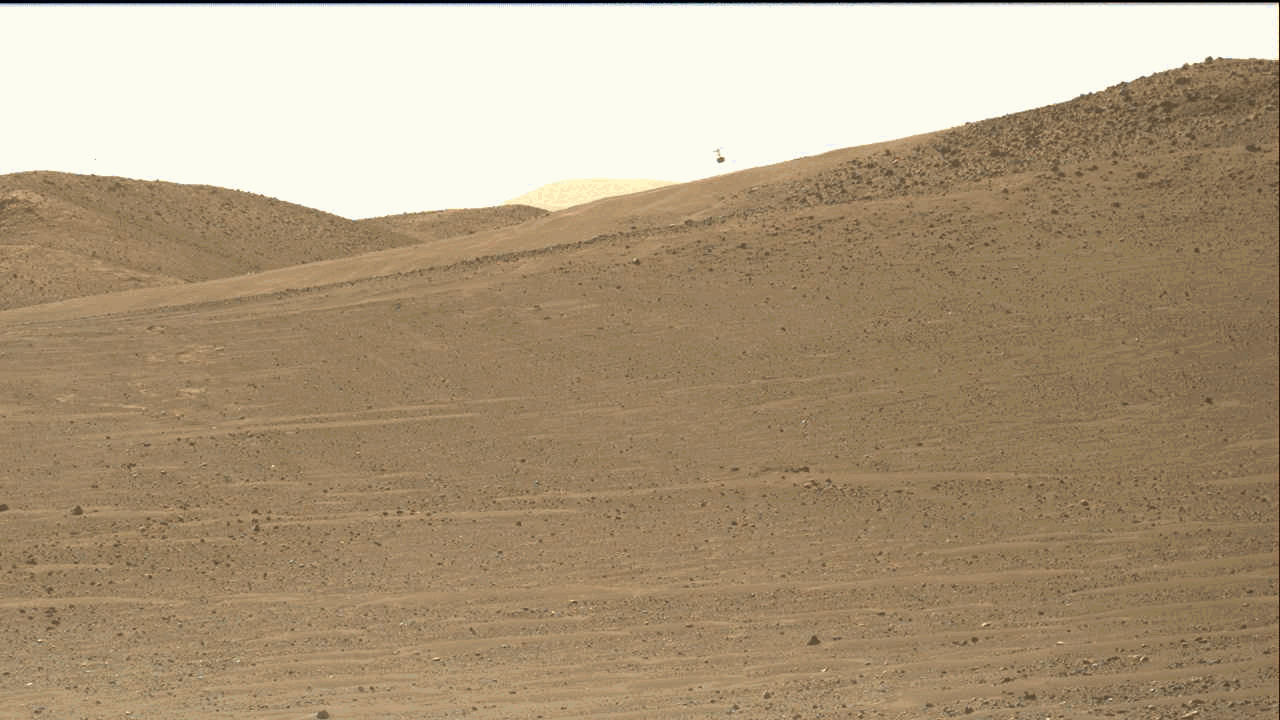

Perseverance’s Mastcam-Z Views Ingenuity’s 47th Takeoff

NASA’s Ingenuity Mars Helicopter is seen here at the starting point of its 47th flight on Mars. This video shows the dust initially kicked up by the helicopter’s spinning rotors, as well as Ingenuity taking off, hovering, and beginning its 1,444-foot (440-meter) journey to the southwest. The rotorcraft landed – off camera – at Airfield “Iota.”

The video was captured by the Mastcam-Z imager aboard NASA’s Perseverance rover on March 9, 2023. At the time the video was taken, the rover was about 394 feet (120 meters) from the helicopter.

NASA’s Jet Propulsion Laboratory, which is managed for NASA by Caltech in Pasadena, California, built and manages operations of the Perseverance rover. Arizona State University leads the operations of the Mastcam-Z instrument, working in collaboration with Malin Space Science Systems in San Diego, on the design, fabrication, testing, and operation of the cameras, and in collaboration with the Niels Bohr Institute of the University of Copenhagen on the design, fabrication, and testing of the calibration targets.

The Ingenuity Mars Helicopter was built by JPL, which manages the project for NASA Headquarters. It is supported by NASA’s Science Mission Directorate. NASA’s Ames Research Center in California’s Silicon Valley and NASA’s Langley Research Center in Hampton, Virginia, provided significant flight performance analysis and technical assistance during Ingenuity’s development. AeroVironment Inc., Qualcomm, and SolAero also provided design assistance and major vehicle components. Lockheed Martin Space designed and manufactured the Mars Helicopter Delivery System.

Credit: NASA/JPL-Caltech/ASU/MSSS